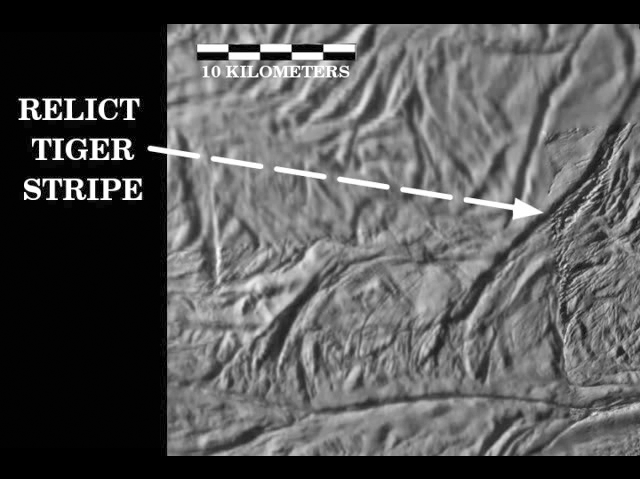

Reconstructing the Past on Enceladus

Movie Clip

This video demonstrates two examples of the interpretation of tectonic spreading along the “tiger stripe” fractures in the south polar terrain of Saturn’s moon Enceladus.

The first part of the video shows a simple example in which an old relict tiger stripe is believed to have lost its tip after it was sheared off by tectonic forces and pushed away from its parent by spreading. In the meantime, the parent tiger stripe has managed to regenerate a replacement tip, probably by the creation of new icy crust from upwelling soft ice. The orphaned “clone” now sits by itself, connected to the parent only by two parallel fault lines.

The movie shows that, if the orphaned tiger stripe tip can be slid along the parallel faults back into place on the parent rift, the fit is remarkably good. Striated material between the clone and the replacement tip represents new icy crust material that must have been created during the spreading process.

The second part of the video demonstrates how this video-reconstruction technique can be used to infer a possible spreading history of the region between two tiger stripes: Alexandria Sulcus and Cairo Sulcus. The process begins by snipping-out and closing the gap that corresponds to Alexandria Sulcus and its upraised flanks. The gap is closed by matching the remaining right and left edges like a jigsaw puzzle. The closure is accomplished by sliding along a prominent fault nearly perpendicular to one end of Alexandria. This segment of the video is repeated four times with arrows that mark previously offset features that come into alignment after Alexandria is closed.

Next, Cairo Sulcus is closed along a lower fault that is parallel to the one along which Alexandria was closed. After the Cairo is removed, the closure is continued along the same fault until all of the intervening terrain has been removed. During this process, a mysterious 14-kilometer-sized elliptical feature appears by matching a semi-circular feature that previously existed on the right side of Cairo with the left side of an oval-shaped feature that exists between Alexandria and Cairo. In this way, the gap between Cairo and Alexandria can be closed completely, but there remains a length of the fault that suggests even more spreading may have occurred. Closing the gap all the way along this fault results in the reappearance of a feature that resembles the elliptical structure seen earlier. This feature is perhaps a relict impact crater or the surface expression of a rising warm diapir or icy convection cell.

This video was created based on images of the south pole of Enceladus taken from this map, see PIA11126.

The Cassini-Huygens mission is a cooperative project of NASA, the European Space Agency and the Italian Space Agency. The Jet Propulsion Laboratory, a division of the California Institute of Technology in Pasadena, manages the mission for NASA’s Science Mission Directorate, Washington, D.C. The Cassini orbiter and its two onboard cameras were designed, developed and assembled at JPL. The imaging operations center is based at the Space Science Institute in Boulder, Colo.

Credit: NASA/JPL/Space Science Institute